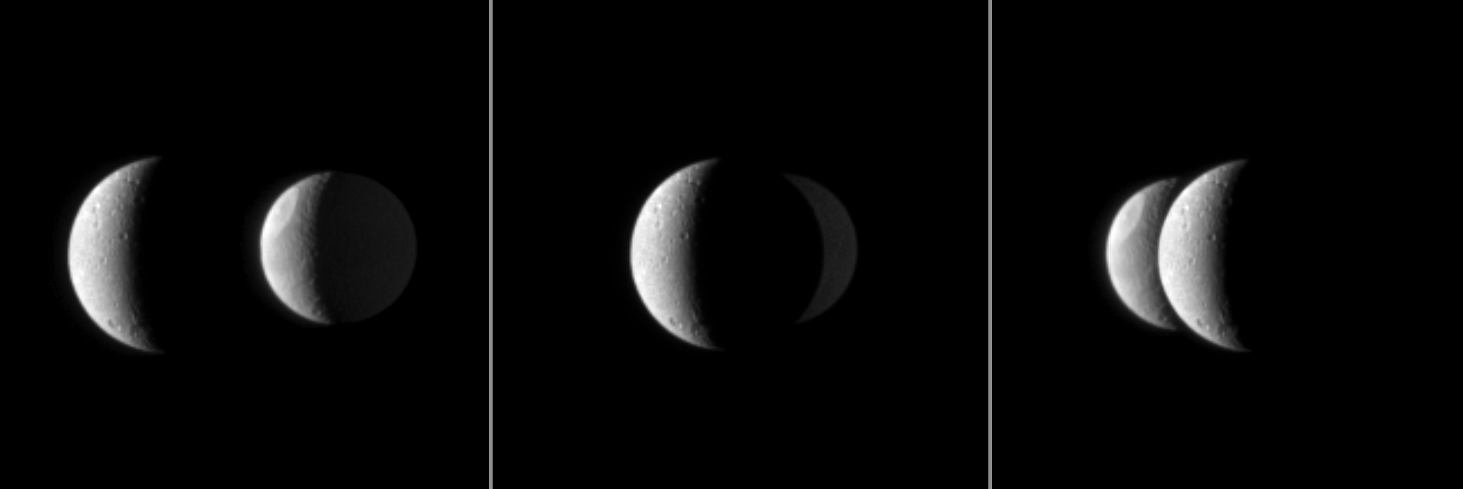

Passing Tethys

From the Cassini spacecraft’s perspective, Saturn’s moon Dione passes in front of the moon Tethys in this mutual event.

These three images were each taken about one minute apart. These images are part of a mutual event sequence in which one moon passes close to or in front of another. Such observations help scientists refine their understanding of the orbits of Saturn’s moons.

Brightly lit terrain seen here is on the anti-Saturn side of Dione (1,123 kilometers, or 698 miles across) and between the leading hemisphere and anti-Saturn side of Tethys (1,062 kilometers, or 660 miles across). The large Odysseus Crater is visible on Tethys. Tethys is 2.6 million kilometers (1.6 million miles) from Cassini. Dione is 2.2 million kilometers (1.4 million miles) away.

Sunlight reflected by Saturn, which is out of the frame to the right, is lighting up the side of Tethys that is away from the Sun, but due to the spacecraft’s viewing angle and the relative positions of each body, this is not true for Dione.

The images were taken in visible light with the Cassini spacecraft narrow-angle camera on Nov. 28, 2009. Scale in the original images was 13 kilometers (8 miles) per pixel on Dione and 16 kilometers (10 miles) per pixel on Tethys. The images were contrast enhanced and magnified by a factor of 1.5 to enhance the visibility of surface features.

The Cassini-Huygens mission is a cooperative project of NASA, the European Space Agency and the Italian Space Agency. The Jet Propulsion Laboratory, a division of the California Institute of Technology in Pasadena, manages the mission for NASA’s Science Mission Directorate, Washington, D.C. The Cassini orbiter and its two onboard cameras were designed, developed and assembled at JPL. The imaging operations center is based at the Space Science Institute in Boulder, Colo.

Credit: NASA/JPL/Space Science Institute